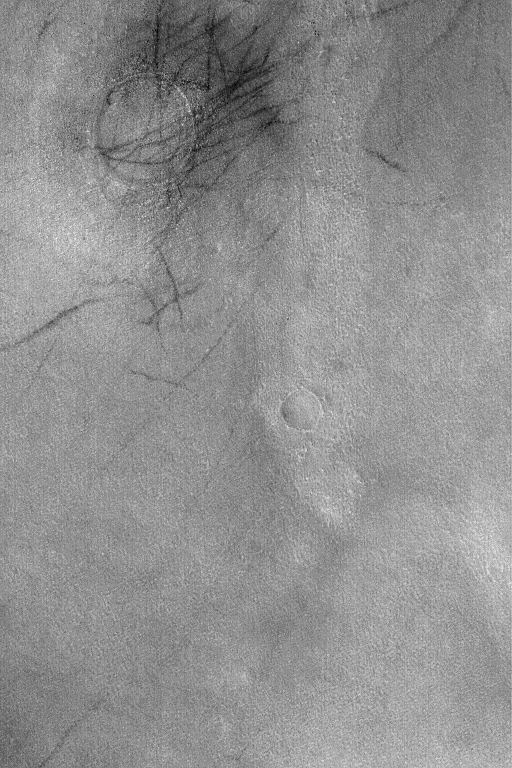

Diacria Scene

This Mars Global Surveyor (MGS) Mars Orbiter Camera (MOC) image provides a representative view of the vast martian northern plains in the Diacria region near 52.8°N, 184.7°W. This is what the plains looked like in late northern spring in August 2004, after the seasonal winter frost had sublimed away and dust devils began to leave dark streaks on the surface. Many of the dark dust devil streaks in this image are concentrated near a low mound — the location of a shallowly-filled and buried impact crater. The picture covers an area about 3 km (1.9 mi) wide. Sunlight illuminates the scene from the lower left.

Credit: NASA/JPL/Malin Space Science Systems